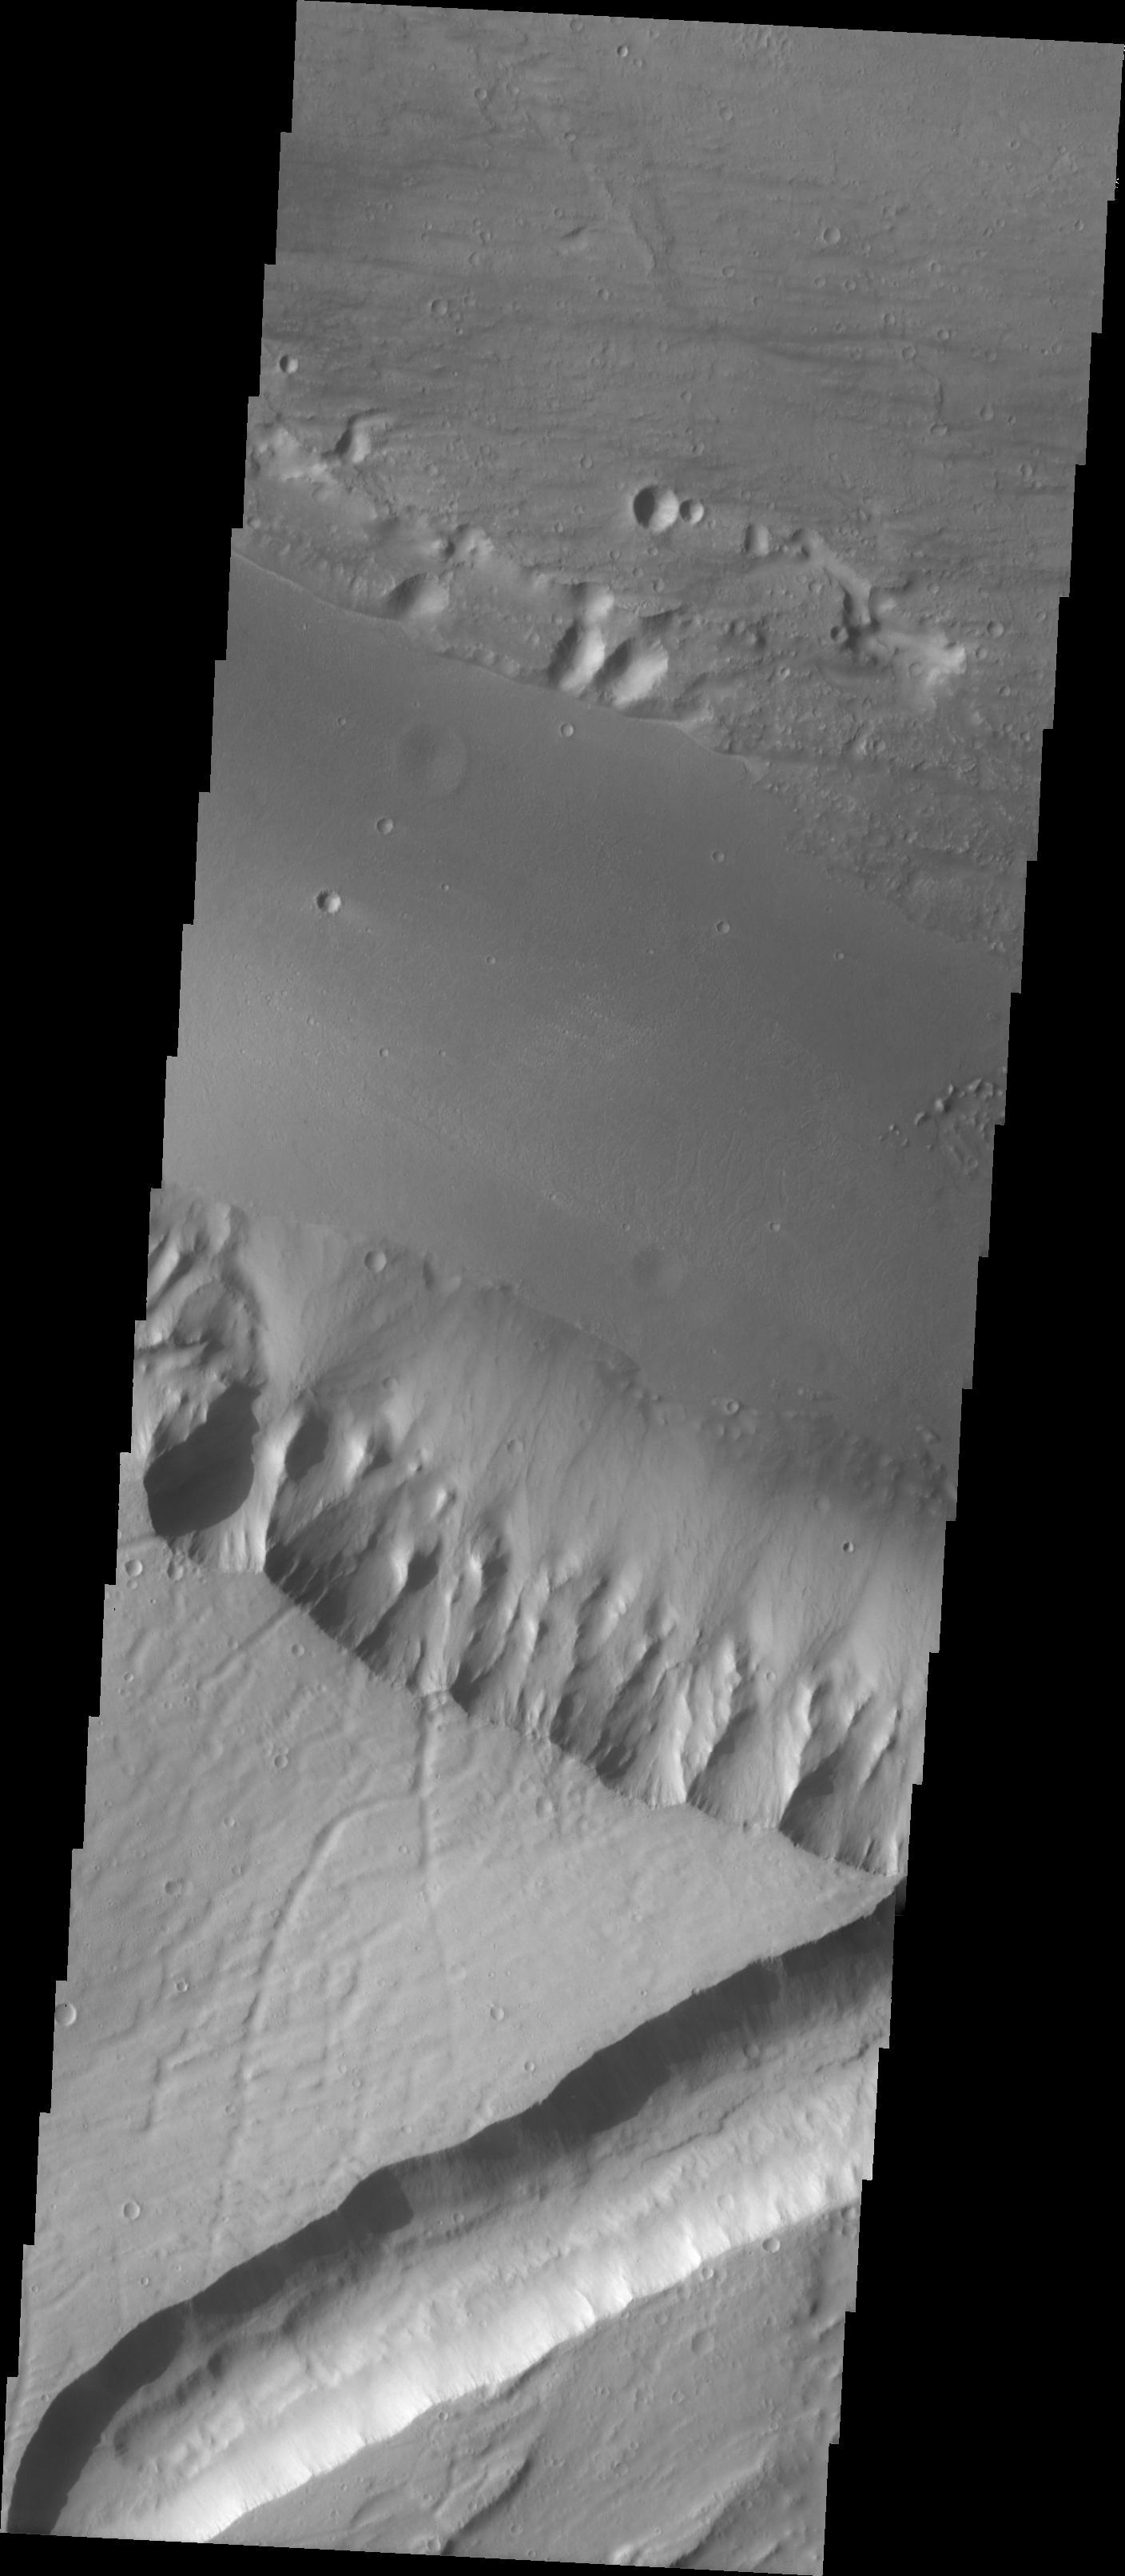

Kasei Vallis Erosion

Kasei Vallis is our topic for the weeks of April 18 and 25. Originating on the margin of Lunae Planum, the Kasei Vallis complex contains two main channels that run east-west across Tempe Terra and empty into Chryse Planitia. During the week of April 18th we will concentrate on the northern branch of Kasei Vallis. The week of April 25 will be devoted to the southern branch.

The formation of Kasei Vallis is still being studied and several theories exist. It is thought that volcanic subsurfaceing heating in the Tharsis/Lunae Planum region resulted in a release of water, which carved the channels and produced the landforms seen within the channels. One theory is that this was a one-time catastropic event, another theory speculates that several flooding events occurred over a long time period. Others have proposed that some of the landforms (especially scour marks and teardropshaped “islands”) are the result of glacial flow rather than liquid flow. Teardrop shaped islands are common in terrestrial rivers, where the water is eroding material in the channel. A glacial feature called a drumlin has the exact sameshape, but is formed by deposition beneath continental glaciers.

This VIS image shows a different bank topography than yesterday’s image. In this case, the southern bank is very steep. There has been erosion and collapse of the steeper bank since the last flow through the channel — note the alluvial fans at the base of the bank cover the smooth appearing channel fill.

Image information: VIS instrument. Latitude 26.7, Longitude 294 East (66 West). 19 meter/pixel resolution.

Note: this THEMIS visual image has not been radiometrically nor geometrically calibrated for this preliminary release. An empirical correction has been performed to remove instrumental effects. A linear shift has been applied in the cross-track and down-track direction to approximate spacecraft and planetary motion. Fully calibrated and geometrically projected images will be released through the Planetary Data System in accordance with Project policies at a later time.

NASA’s Jet Propulsion Laboratory manages the 2001 Mars Odyssey mission for NASA’s Office of Space Science, Washington, D.C. The Thermal Emission Imaging System (THEMIS) was developed by Arizona State University, Tempe, in collaboration with Raytheon Santa Barbara Remote Sensing. The THEMIS investigation is led by Dr. Philip Christensen at Arizona State University. Lockheed Martin Astronautics, Denver, is the prime contractor for the Odyssey project, and developed and built the orbiter. Mission operations are conducted jointly from Lockheed Martin and from JPL, a division of the California Institute of Technology in Pasadena.

Credit: NASA/JPL/Arizona State University